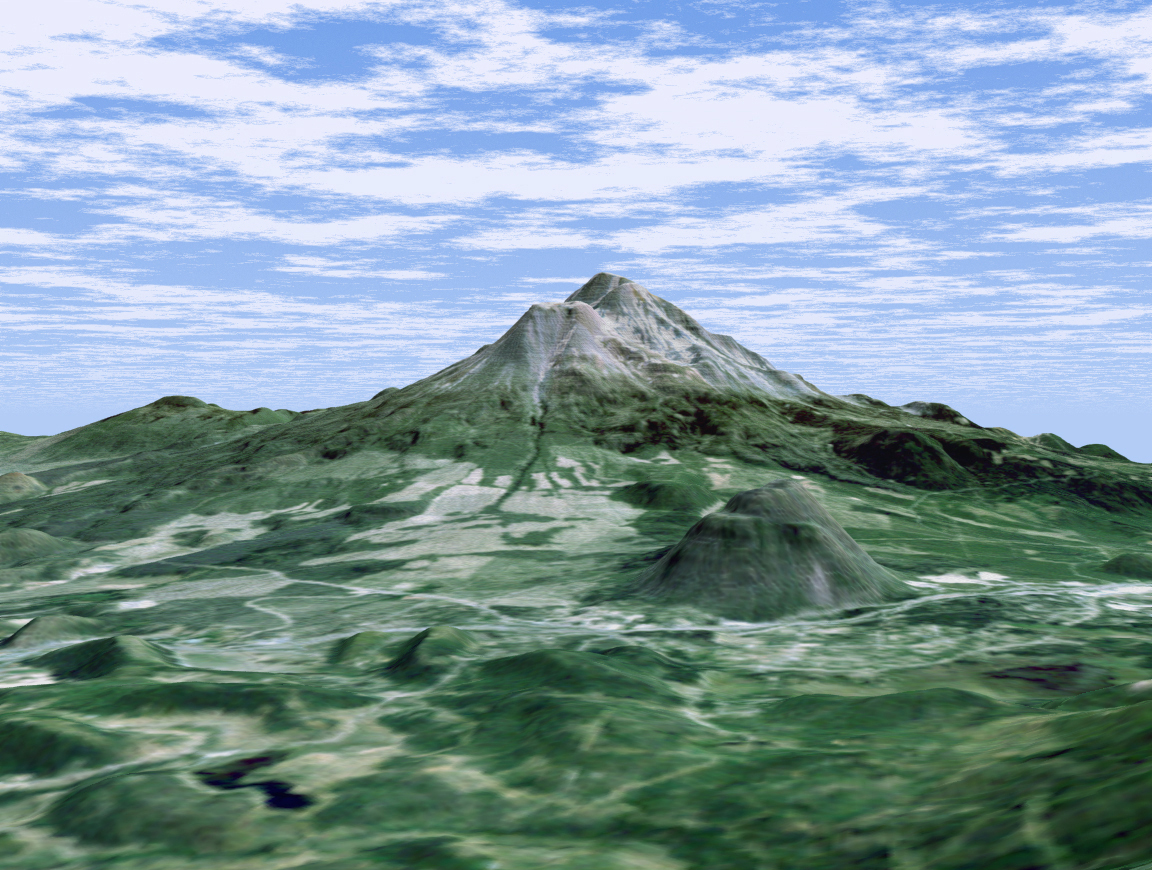

Perspective View with Landsat Overlay, Mount Shasta, Calif.

At more than 4,300 meters (14,000 feet ), Mount Shasta is California’s tallest volcano and part of the Cascade chain of volcanoes extending south from Washington. This computer-generated perspective viewed from the west also includes Shastina, a slightly smaller volcanic cone left of Shasta’s summit and Black Butte, another volcano in the right foreground.

This 3-D perspective view was generated using topographic data from the Shuttle Radar Topography Mission (SRTM) and an enhanced color Landsat 5satellite image. Topographic expression is exaggerated two times.

Landsat has been providing visible and infrared views of the Earth since 1972. SRTM elevation data matches the 30-meter (98-foot) resolution of most Landsat images and will substantially help in analyzing the large and growing Landsat image archive.

Elevation data used in this image was acquired by the Shuttle Radar Topography Mission (SRTM) aboard the Space Shuttle Endeavour, launched on Feb. 11, 2000. SRTM used the same radar instrument that comprised the Spaceborne Imaging Radar-C/X-Band Synthetic Aperture Radar (SIR-C/X-SAR) that flew twice on the Space Shuttle Endeavour in 1994. SRTM was designed to collect 3-D measurements of the Earth’s surface. To collect the 3-D data, engineers added a 60-meter (approximately 200-foot) mast, installed additional C-band and X-band antennas, and improved tracking and navigation devices. The mission is a cooperative project between NASA, the National Imagery and Mapping Agency (NIMA) of the U.S. Department of Defense and the German and Italian space agencies. It is managed by NASA’s Jet Propulsion Laboratory, Pasadena, Calif., for NASA’s Earth Science Enterprise,Washington, D.C.

Size: scale varies in this perspective image
Location: 41.4 deg. North lat., 122.3 deg. West lon.
Orientation: looking east
Image Data: Landsat Bands 3,2,1 as red, green, blue, respectively
Original Data Resolution: SRTM 1 arcsecond (30 meters or 98 feet), Thematic Mapper 1 arcsecond (30 meters or 98 feet)
Date Acquired: February 2000 (SRTM)

Credit: NASA/JPL/NIMA